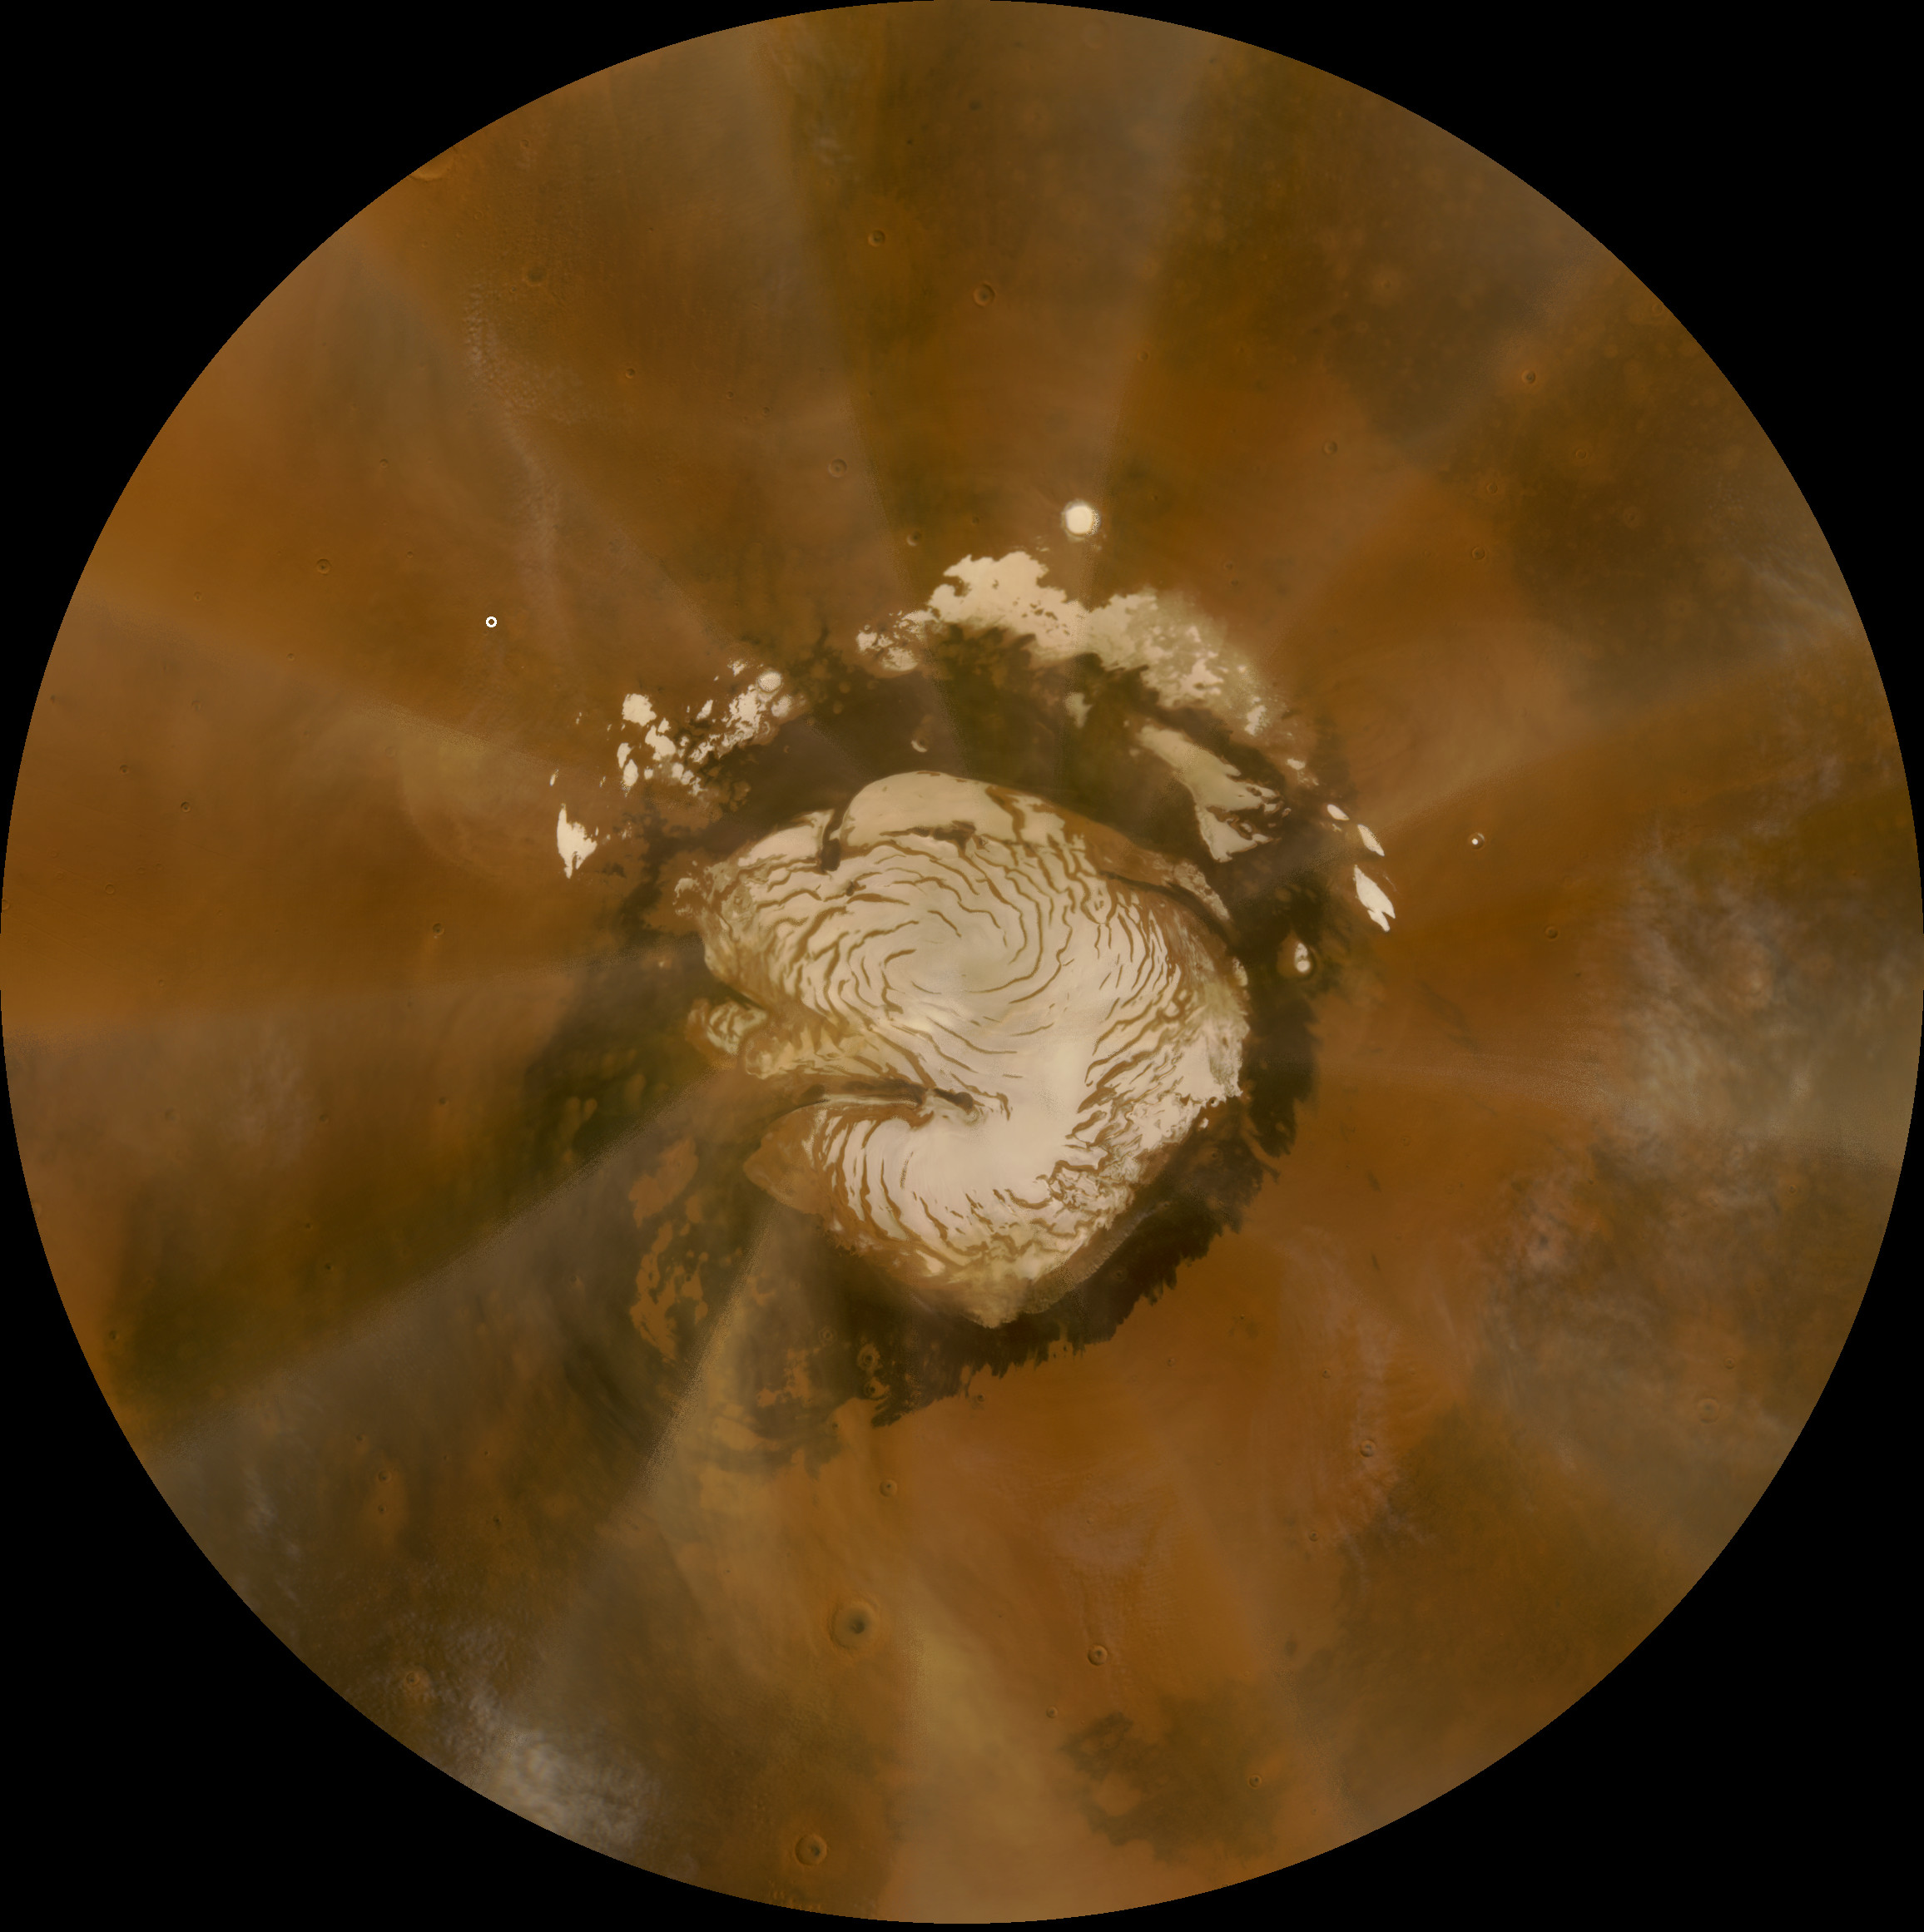

Late-summer Martian Dust Storm

This is an image of Mars taken from orbit by the Mars Reconnaissance Orbiter’s Mars Color Imager (MARCI). The Red Planet’s polar ice-cap is in the middle of the image. Captured in this image is a 37,000 square-kilometer (almost 23,000 miles) dust storm that moved counter-clockwise through the Phoenix landing site on Oct 11, 2008, or Sol 135 of the mission.

Viewing this image as if it were the face of a clock, Phoenix is shown as a small white dot, located at about 10 AM. The storm, which had already passed over the landing site earlier in the day, is located at about 9:30 AM.

Photojournal Note: As planned, the Phoenix lander, which landed May 25, 2008 23:53 UTC, ended communications in November 2008, about six months after landing, when its solar panels ceased operating in the dark Martian winter.

Credit: NASA/JPL-Caltech/Malin Space Science Systems